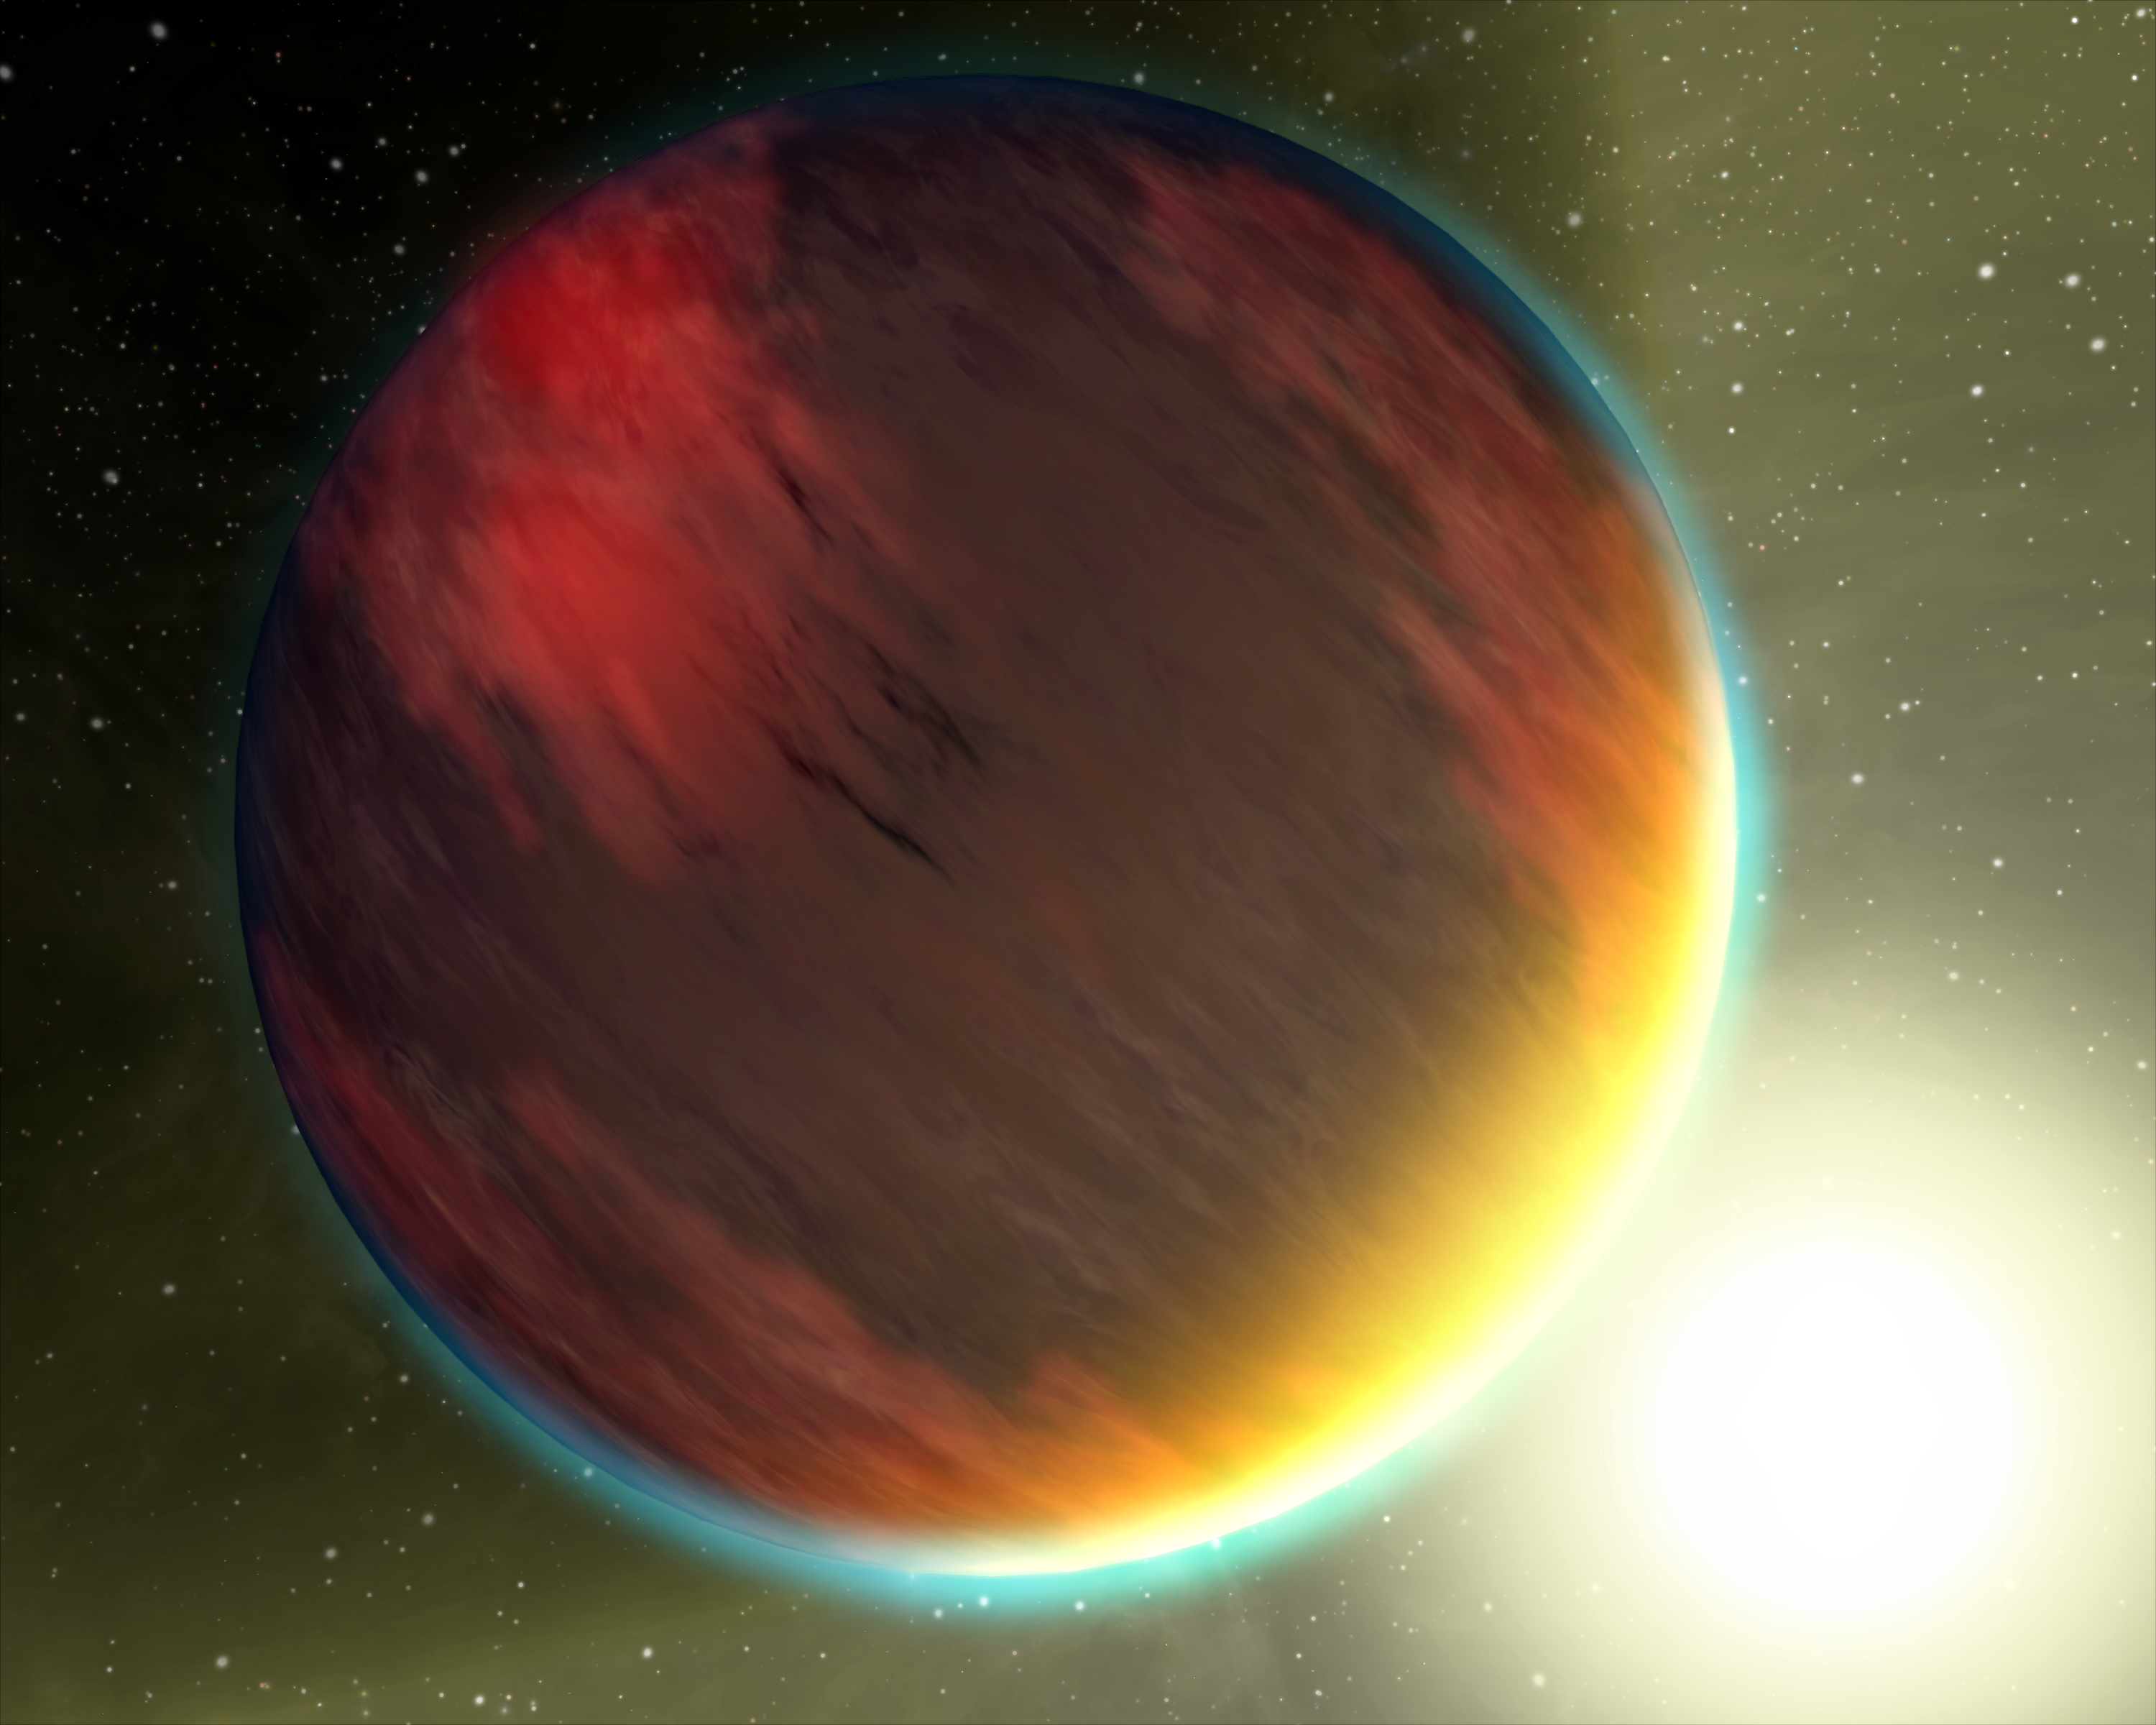

Exotic Atmospheres (Artist Concept)

The basic chemistry for life has been detected in a second hot gas planet, HD 209458b, depicted in this artist’s concept. Two of NASA’s Great Observatories – the Hubble Space Telescope and Spitzer Space Telescope, yielded spectral observations that revealed molecules of carbon dioxide, methane and water vapor in the planet’s atmosphere. HD 209458b, bigger than Jupiter, occupies a tight, 3.5-day orbit around a sun-like star about 150 light years away in the constellation Pegasus. Planets like this one, which circle stars beyond our sun, are called exoplanets.

The new finding follows the detection of these same organic molecules in the atmosphere of another hot, giant planet, called HD 189733b, by astronomers using Hubble and Spitzer data. Astronomers can now begin comparing the chemistry and dynamics of these two planets, and search for similar measurements of other candidate exoplanets, advancing toward the goal of being able to characterize planets where life could exist.

Neither of the two planets studied is habitable, but they display the same molecules that, if found around a rocky planet in the future, could potentially indicate the presence of life.

The new findings pave the way for future work that will help astronomers shortlist any promising rocky Earth-like planets where the signatures of organic chemicals might indicate the presence of life.

Credit: NASA/JPL-Caltech